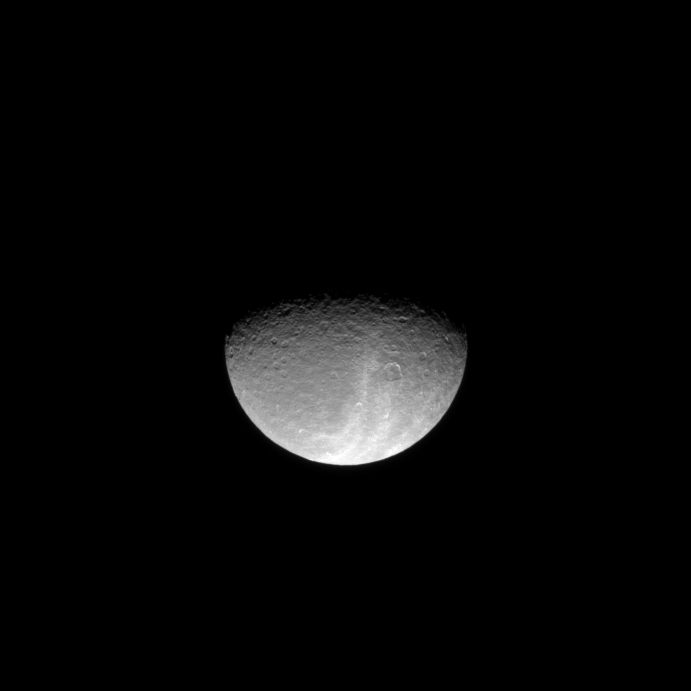

Shine On Crazy Wisps

Bright light reflects off the wispy terrain of Saturn’s moon Rhea in this image which looks down on the high northern latitudes of the icy moon.

Lit terrain seen here is on the trailing hemisphere of Rhea (1,528 kilometers, or 949 miles across). The north pole lies darkened just to the right of the middle of the terminator. The image was taken in visible light with the Cassini spacecraft narrow-angle camera on March 19, 2009. The view was obtained at a distance of approximately 1.1 million kilometers (684,000 miles) from Rhea and at a Sun-Rhea-spacecraft, or phase, angle of 66 degrees. Image scale is 6 kilometers (4 miles) per pixel.

The Cassini-Huygens mission is a cooperative project of NASA, the European Space Agency and the Italian Space Agency. The Jet Propulsion Laboratory, a division of the California Institute of Technology in Pasadena, manages the mission for NASA’s Science Mission Directorate, Washington, D.C. The Cassini orbiter and its two onboard cameras were designed, developed and assembled at JPL. The imaging operations center is based at the Space Science Institute in Boulder, Colo.

Credit: NASA/JPL/Space Science Institute